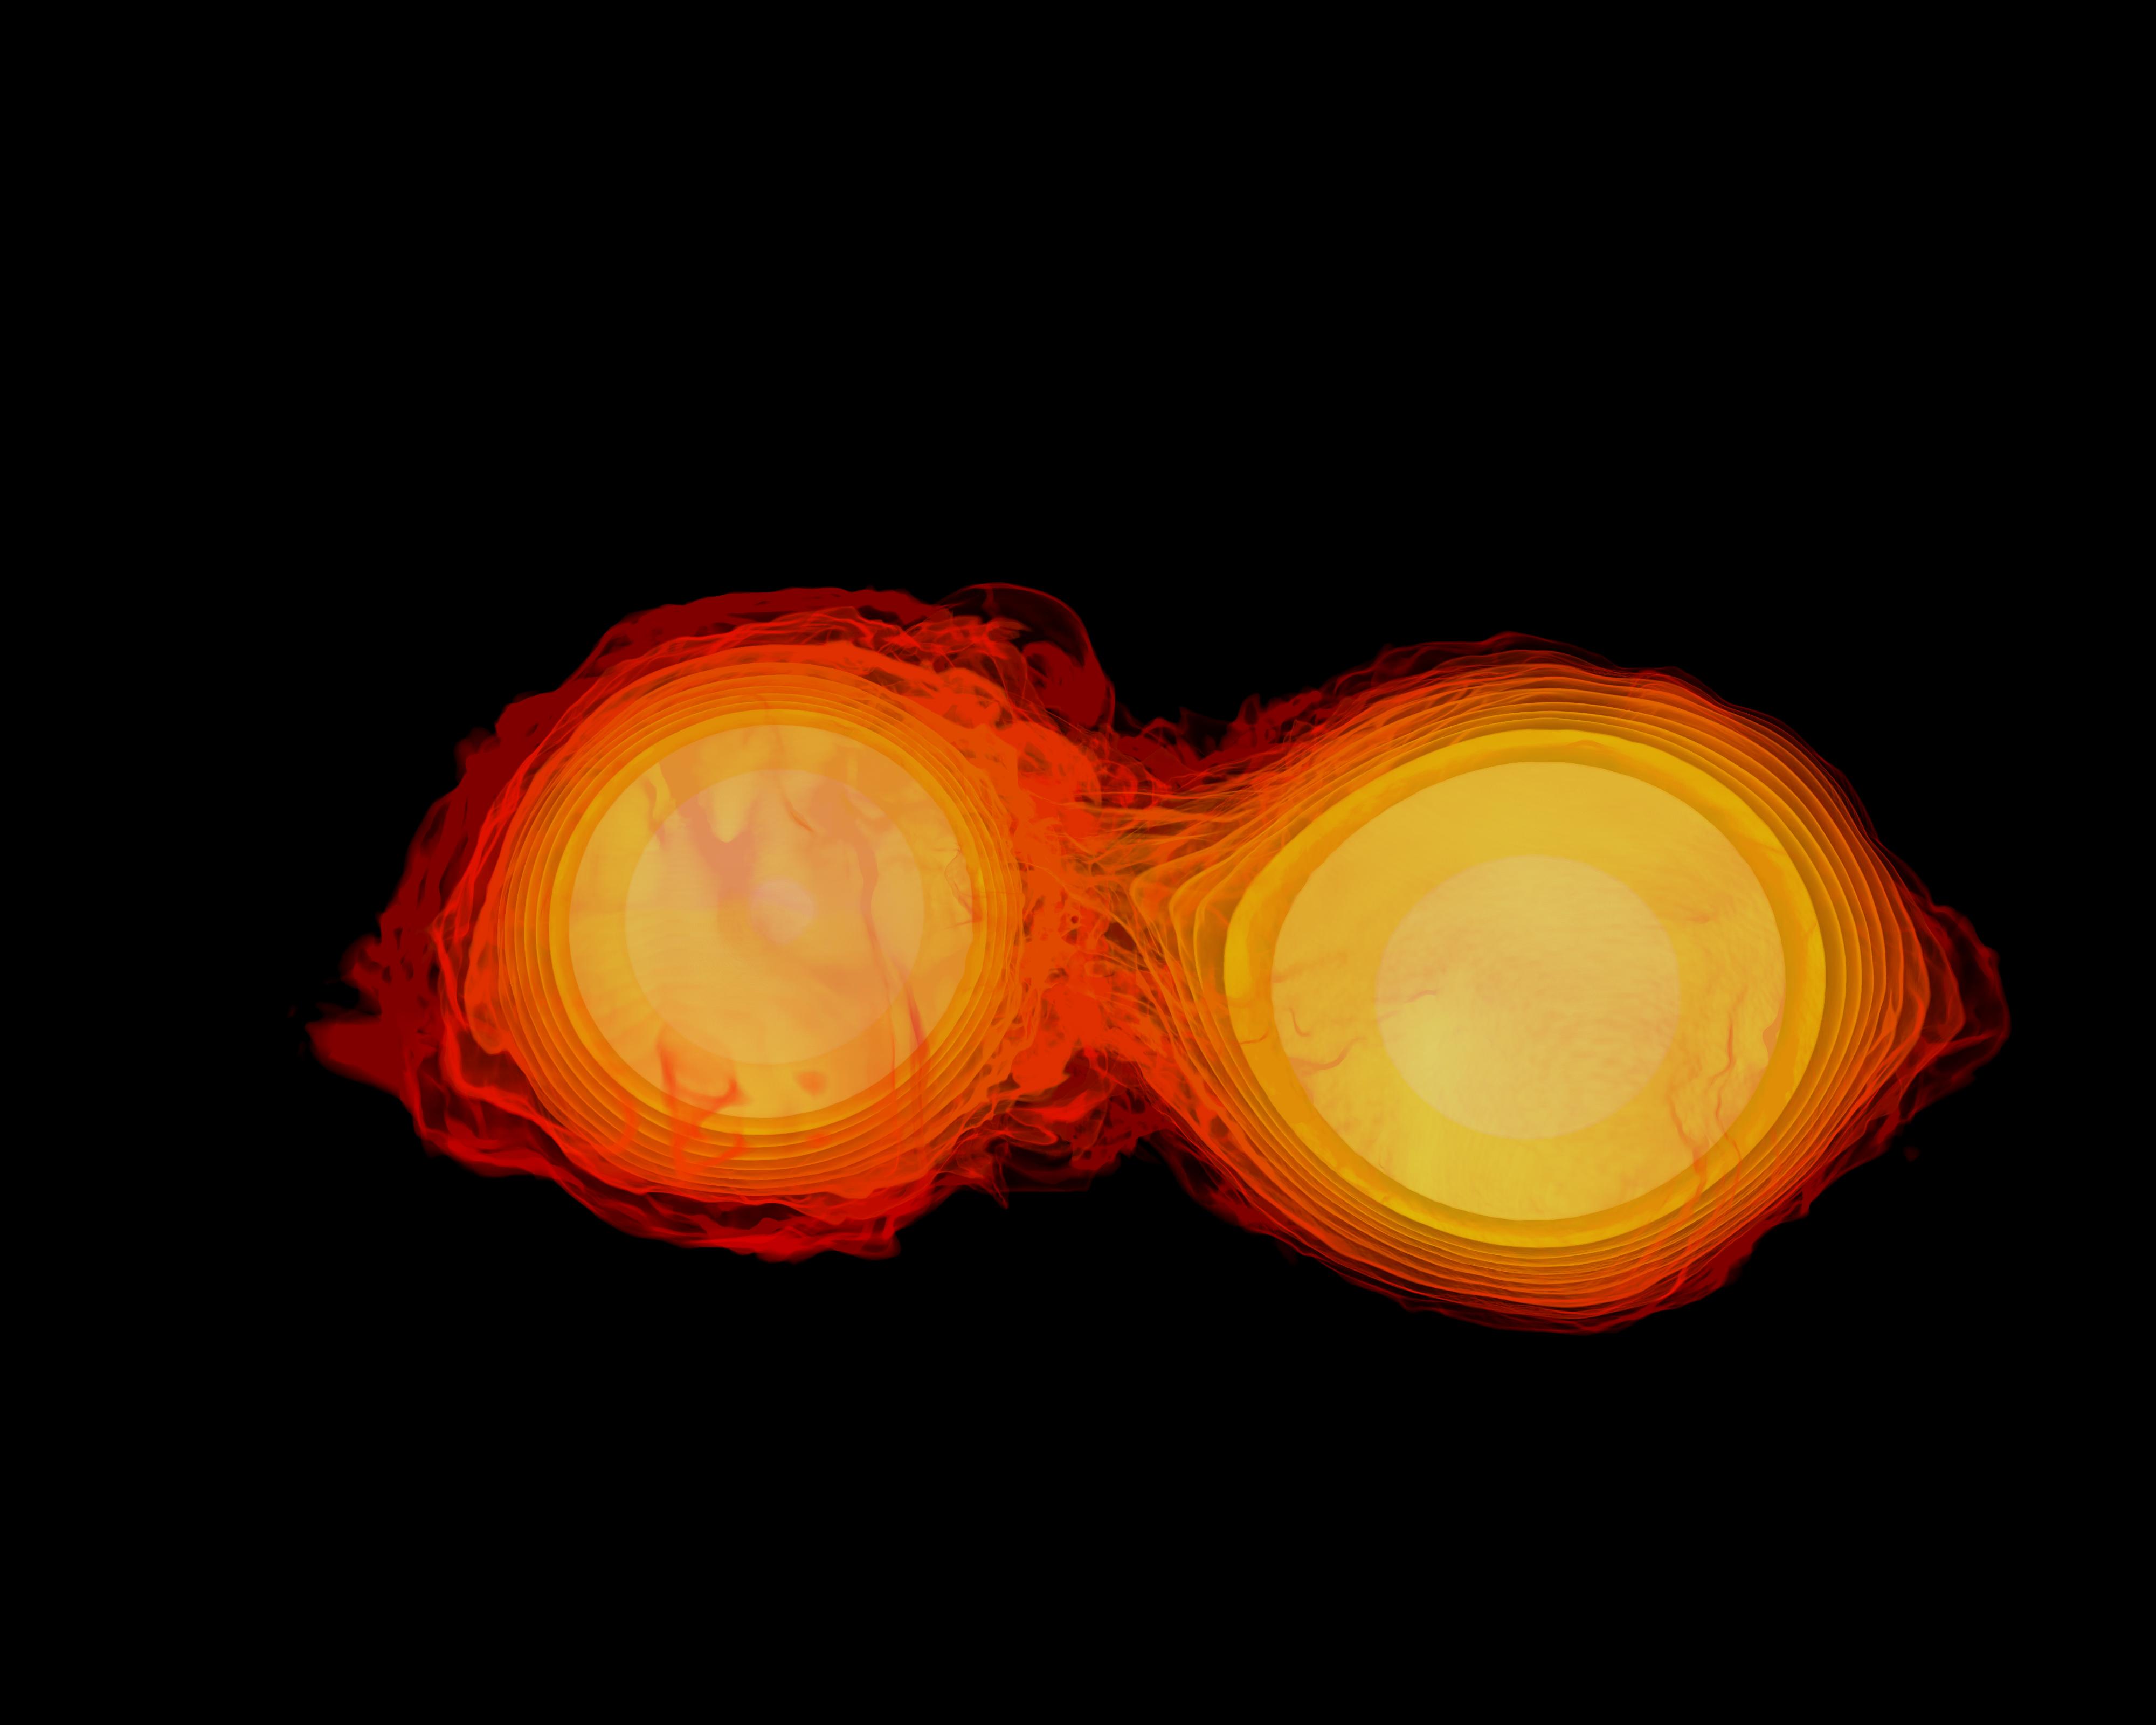

Neutron Stars Rip Each Other Apart to Form Black Hole

Simulation frames from this NASA Goddard neutron star merger animation: bit.ly/1jolBYY This supercomputer simulation shows one of the most violent events in the universe: a pair of neutron stars colliding, merging and forming a black hole. A neutron star is the compressed core left behind when a star born with between eight and 30 times the sun's mass explodes as a supernova. Neutron stars pack about 1.5 times the mass of the sun — equivalent to about half a million Earths — into a ball just 12 miles (20 km) across. As the simulation begins, we view an unequally matched pair of neutron stars weighing 1.4 and 1.7 solar masses. They are separated by only about 11 miles, slightly less distance than their own diameters. Redder colors show regions of progressively lower density. As the stars spiral toward each other, intense tides begin to deform them, possibly cracking their crusts. Neutron stars possess incredible density, but their surfaces are comparatively thin, with densities about a million times greater than gold. Their interiors crush matter to a much greater degree densities rise by 100 million times in their centers. To begin to imagine such mind-boggling densities, consider that a cubic centimeter of neutron star matter outweighs Mount Everest. By 7 milliseconds, tidal forces overwhelm and shatter the lesser star. Its superdense contents erupt into the system and curl a spiral arm of incredibly hot material. At 13 milliseconds, the more massive star has accumulated too much mass to support it against gravity and collapses, and a new black hole is born. The black hole's event horizon — its point of no return — is shown by the gray sphere. While most of the matter from both neutron stars will fall into the black hole, some of the less dense, faster moving matter manages to orbit around it, quickly forming a large and rapidly rotating torus. This torus extends for about 124 miles (200 km) and contains the equivalent of 1/5th the mass of our sun. Scientists think neutron star mergers like this produce short gamma-ray bursts (GRBs). Short GRBs last less than two seconds yet unleash as much energy as all the stars in our galaxy produce over one year. The rapidly fading afterglow of these explosions presents a challenge to astronomers. A key element in understanding GRBs is getting instruments on large ground-based telescopes to capture afterglows as soon as possible after the burst. The rapid notification and accurate positions provided by NASA's Swift mission creates a vibrant synergy with ground-based observatories that has led to dramatically improved understanding of GRBs, especially for short bursts.

Credit: NASA's Goddard Space Flight Center